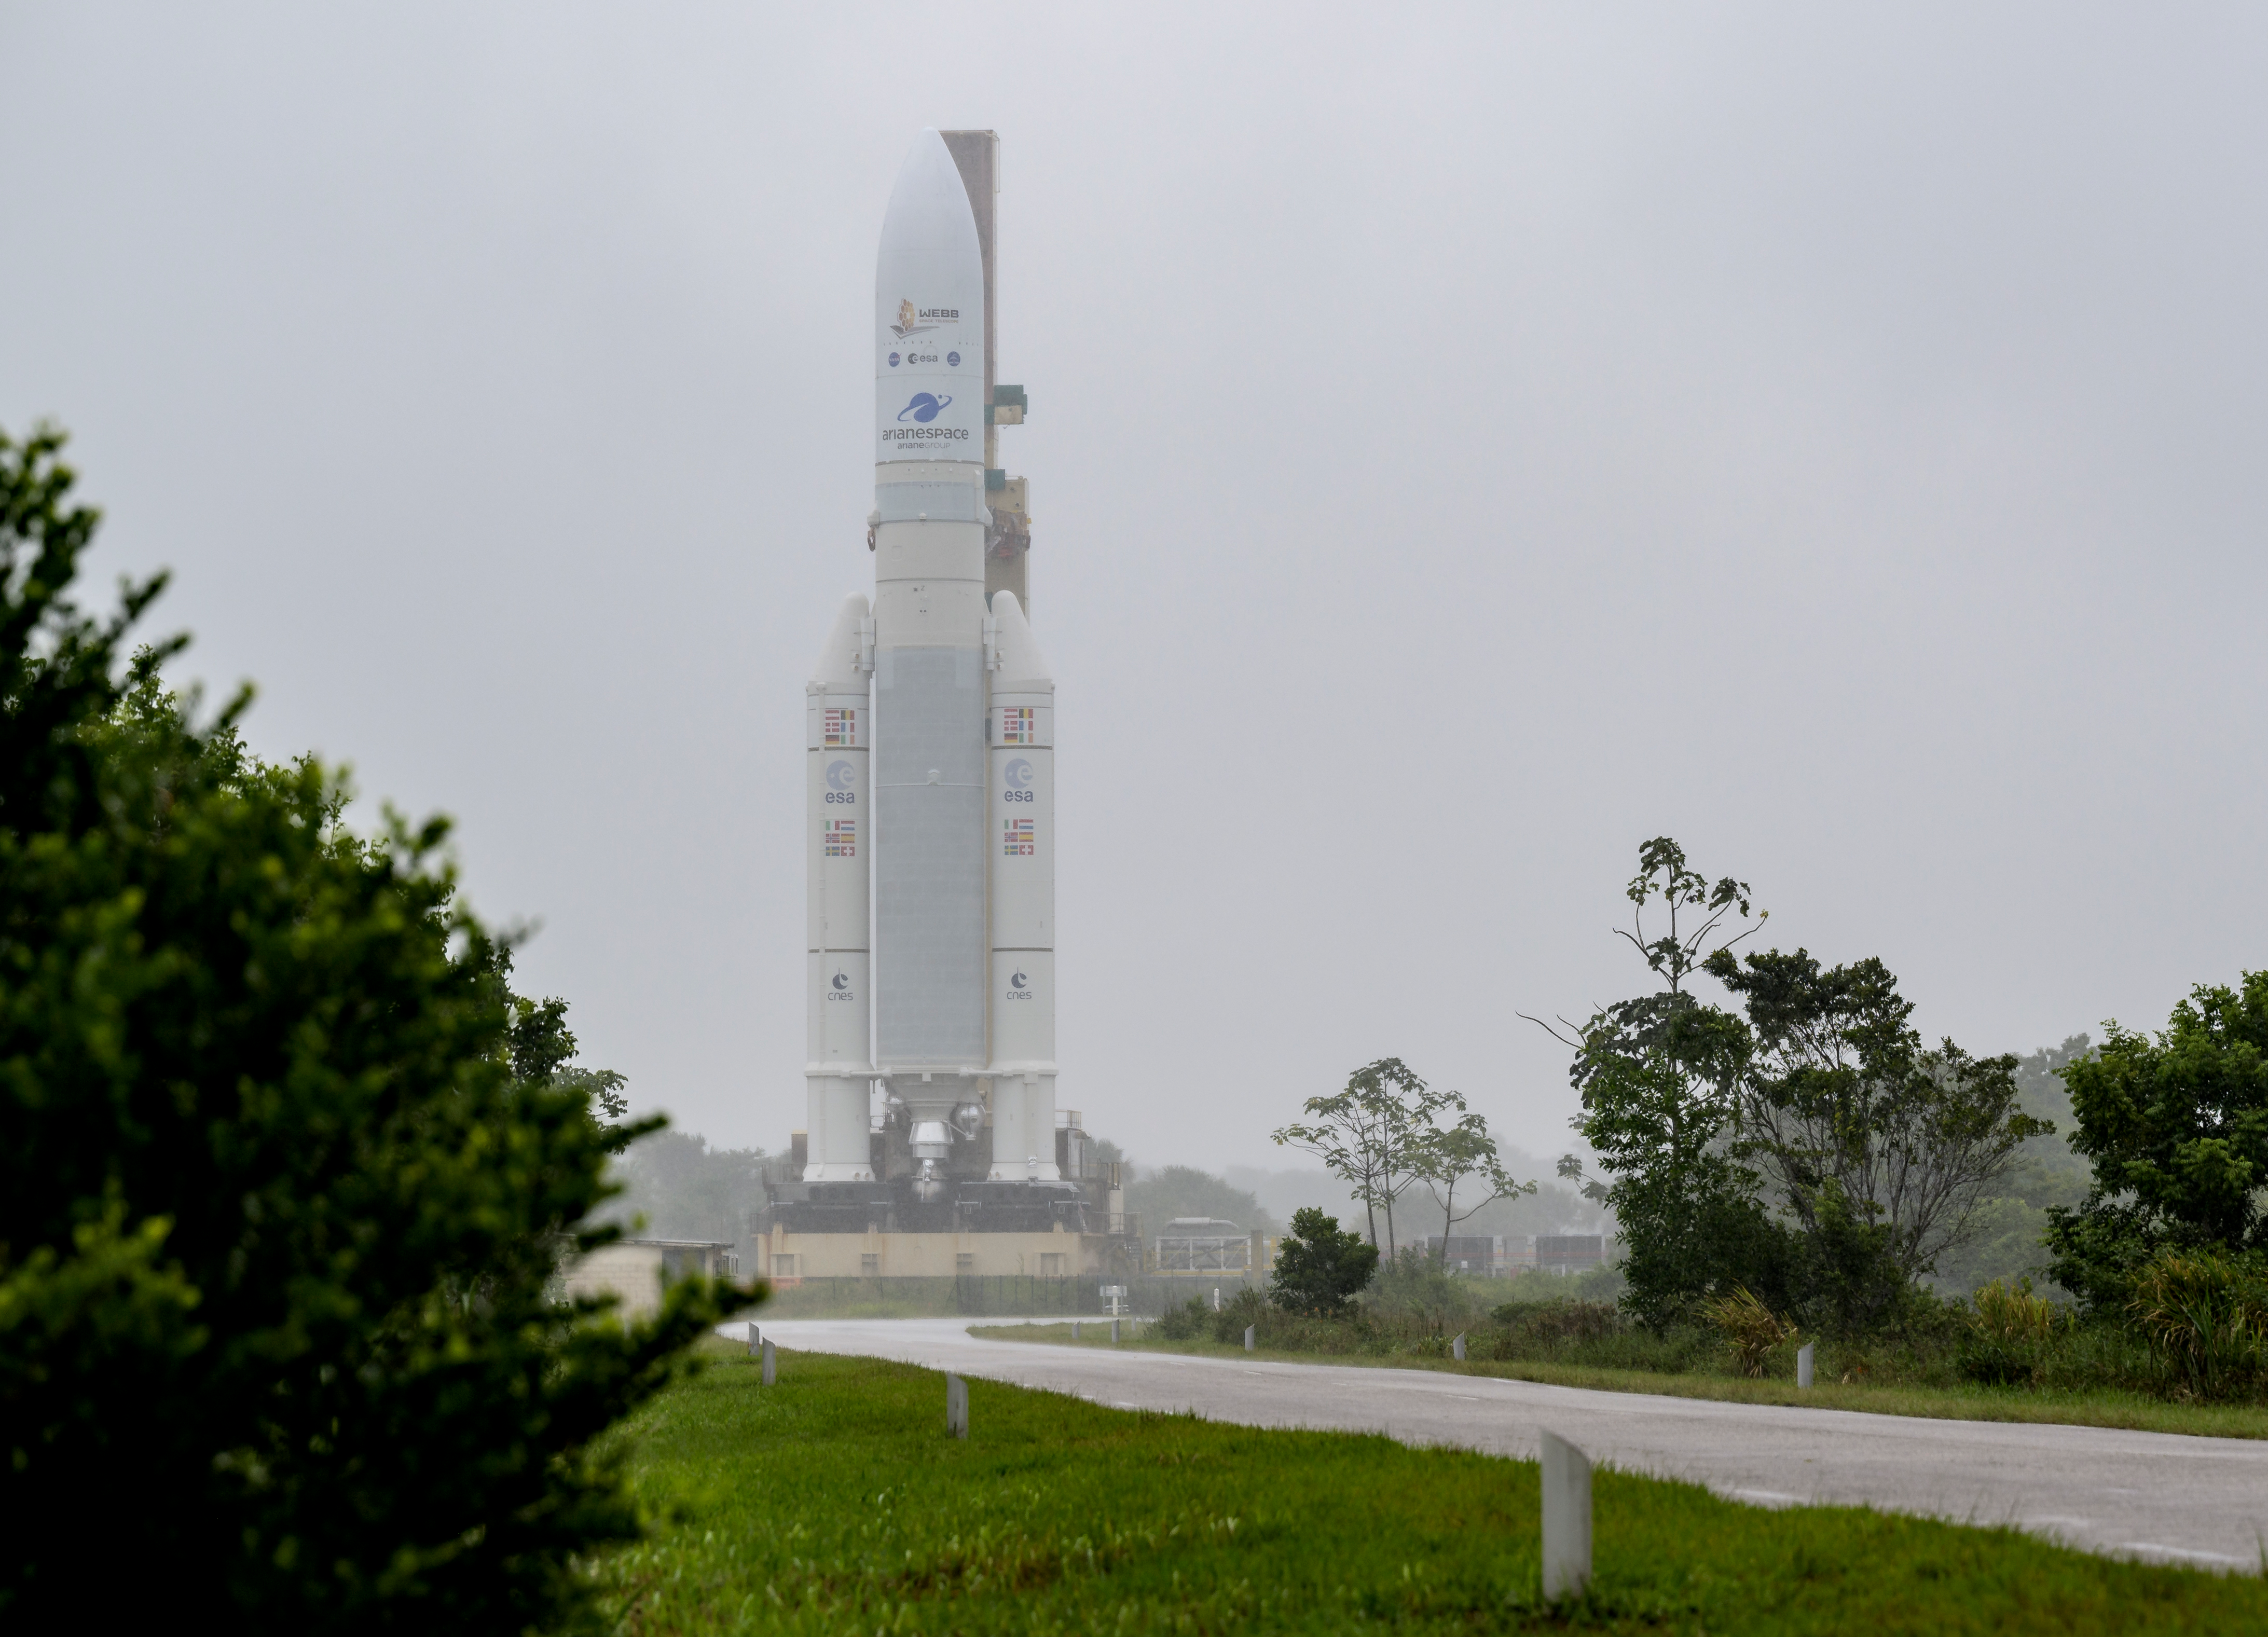

Ariane 5 Rollout with James Webb Space Telescope

Arianespace's Ariane 5 rocket with NASA’s James Webb Space Telescope onboard, is rolled out to the launch pad, Thursday, Dec. 23, 2021, at Europe’s Spaceport, the Guiana Space Center in Kourou, French Guiana. The James Webb Space Telescope (sometimes called JWST or Webb) is a large infrared telescope with a 21.3 foot (6.5 meter) primary mirror. The observatory will study every phase of cosmic history—from within our solar system to the most distant observable galaxies in the early universe.

Credit: NASA/Bill Ingalls